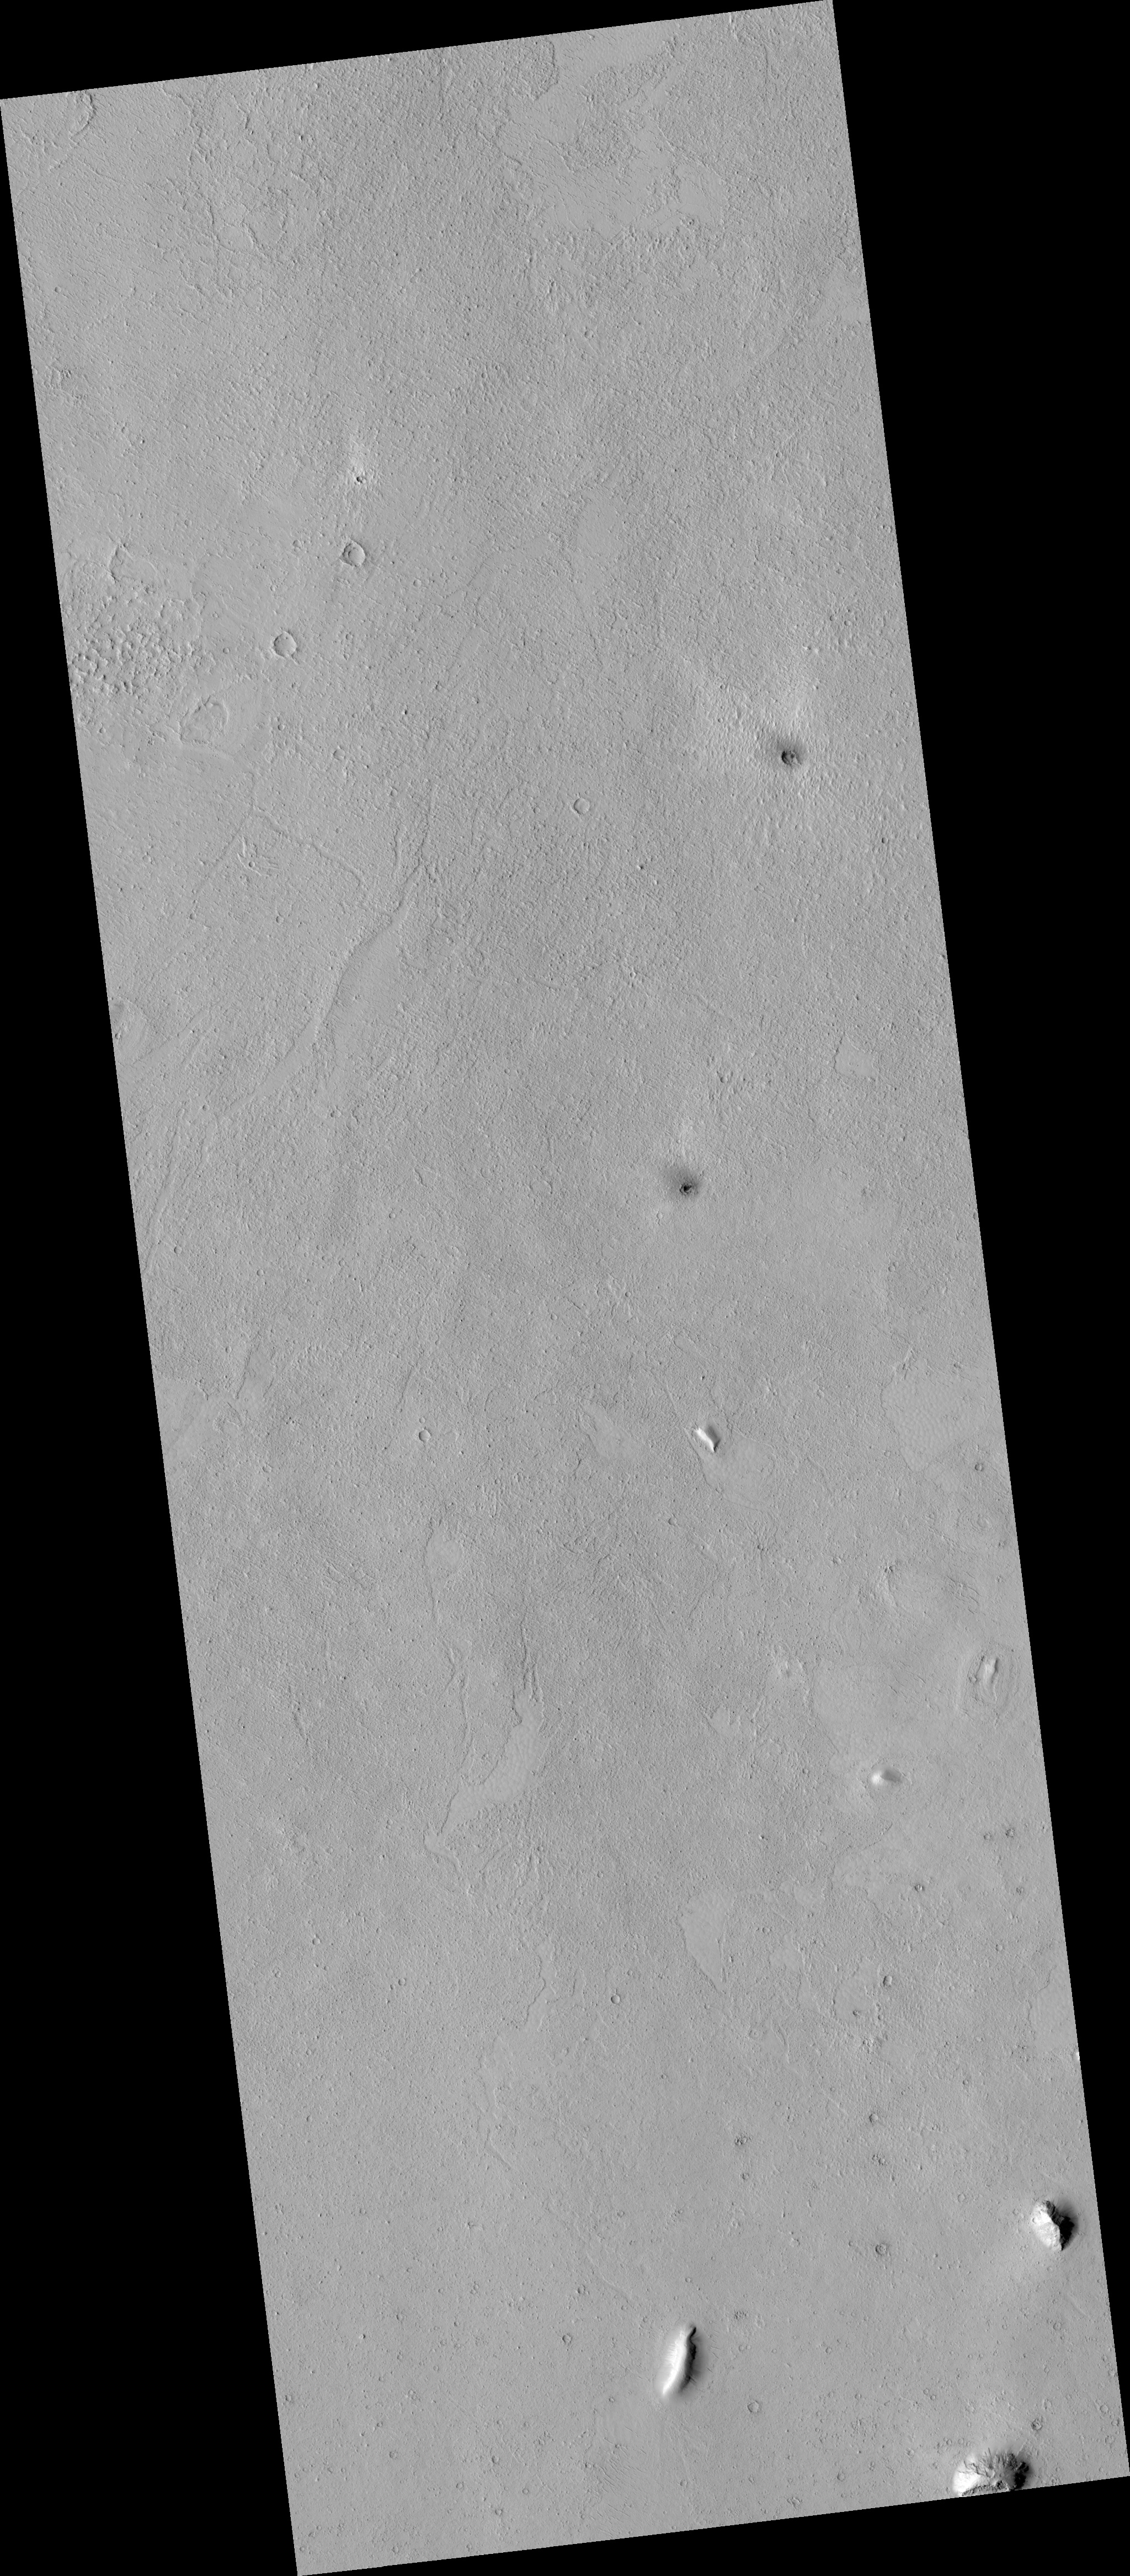

Proposed MSL Site in Elysium/Avernus Colles

HiRISE image (PSP_002832_1770) of proposed landing site for the Mars Science Laboratory (MSL) in Elysium/Avernus Colles.

Observation Toolbox
Acquisition date: 3 March 2007
Local Mars time: 3:41 PM
Degrees latitude (centered): -3.1°
Degrees longitude (East): 170.7°
Range to target site: 270.5 km (169.1 miles)
Original image scale range: 27.1 cm/pixel (with 1 x 1 binning) so objects ~81 cm across are resolved
Map-projected scale: 25 cm/pixel and north is up
Map-projection: EQUIRECTANGULAR
Emission angle: 5.0°
Phase angle: 60.2°
Solar incidence angle: 55°, with the Sun about 35° above the horizon
Solar longitude: 194.6°, Northern Autumn

NASA’s Jet Propulsion Laboratory, a division of the California Institute of Technology in Pasadena, manages the Mars Reconnaissance Orbiter for NASA’s Science Mission Directorate, Washington. Lockheed Martin Space Systems, Denver, is the prime contractor for the project and built the spacecraft. The High Resolution Imaging Science Experiment is operated by the University of Arizona, Tucson, and the instrument was built by Ball Aerospace and Technology Corp., Boulder, Colo.

Credit: NASA/JPL/Univ. of Arizona